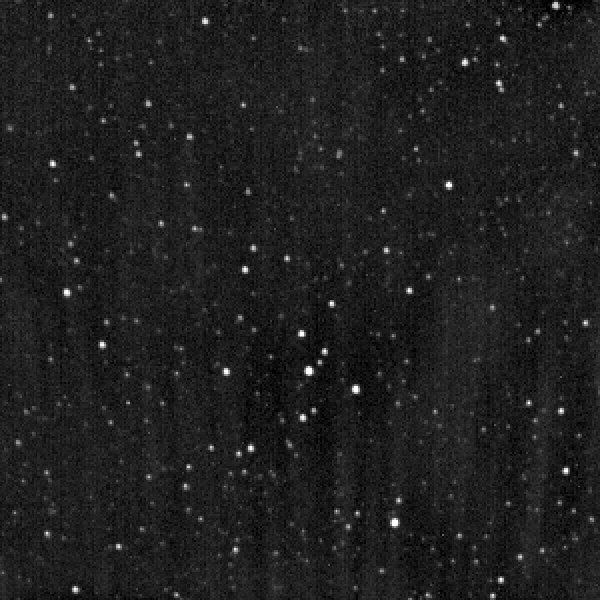

Europa Clipper Captures Uranus With Star Tracker Camera

NASA’s Europa Clipper captured this image of a starfield — and the planet Uranus — on Nov. 5, 2025, while experimenting with one of its two stellar reference units. These star-tracking cameras are used for maintaining spacecraft orientation. Within the camera’s field of view — representing 0.1% of the full sky around the spacecraft — Uranus is visible as a larger dot near the left side of the image.

Figure A is an annotated version of the image with Uranus and several background stars labeled.NASA/JPL-Caltech
Figure B is an animated GIF made of a pair of images taken 10 hours apart. In this version, Uranus can be seen moving very slightly, relative to the background stars.NASA/JPL-Caltech
At the time the images were taken, Europa Clipper was about 2 billion miles (3.2 billion kilometers) from Uranus. The spacecraft is currently en route to the Jupiter system to study the icy moon Europa.

Europa Clipper launched in October 2024 and will arrive at the Jupiter system in 2030 to conduct about 50 flybys of Europa. The mission’s main science goal is to determine whether there are places below Europa’s surface that could support life. The mission’s three main science objectives are to determine the thickness of the moon’s icy shell and its surface interactions with the ocean below, to investigate its composition, and to characterize its geology. The mission’s detailed exploration of Europa will help scientists better understand the astrobiological potential for habitable worlds beyond our planet.

Credit: NASA/JPL-Caltech